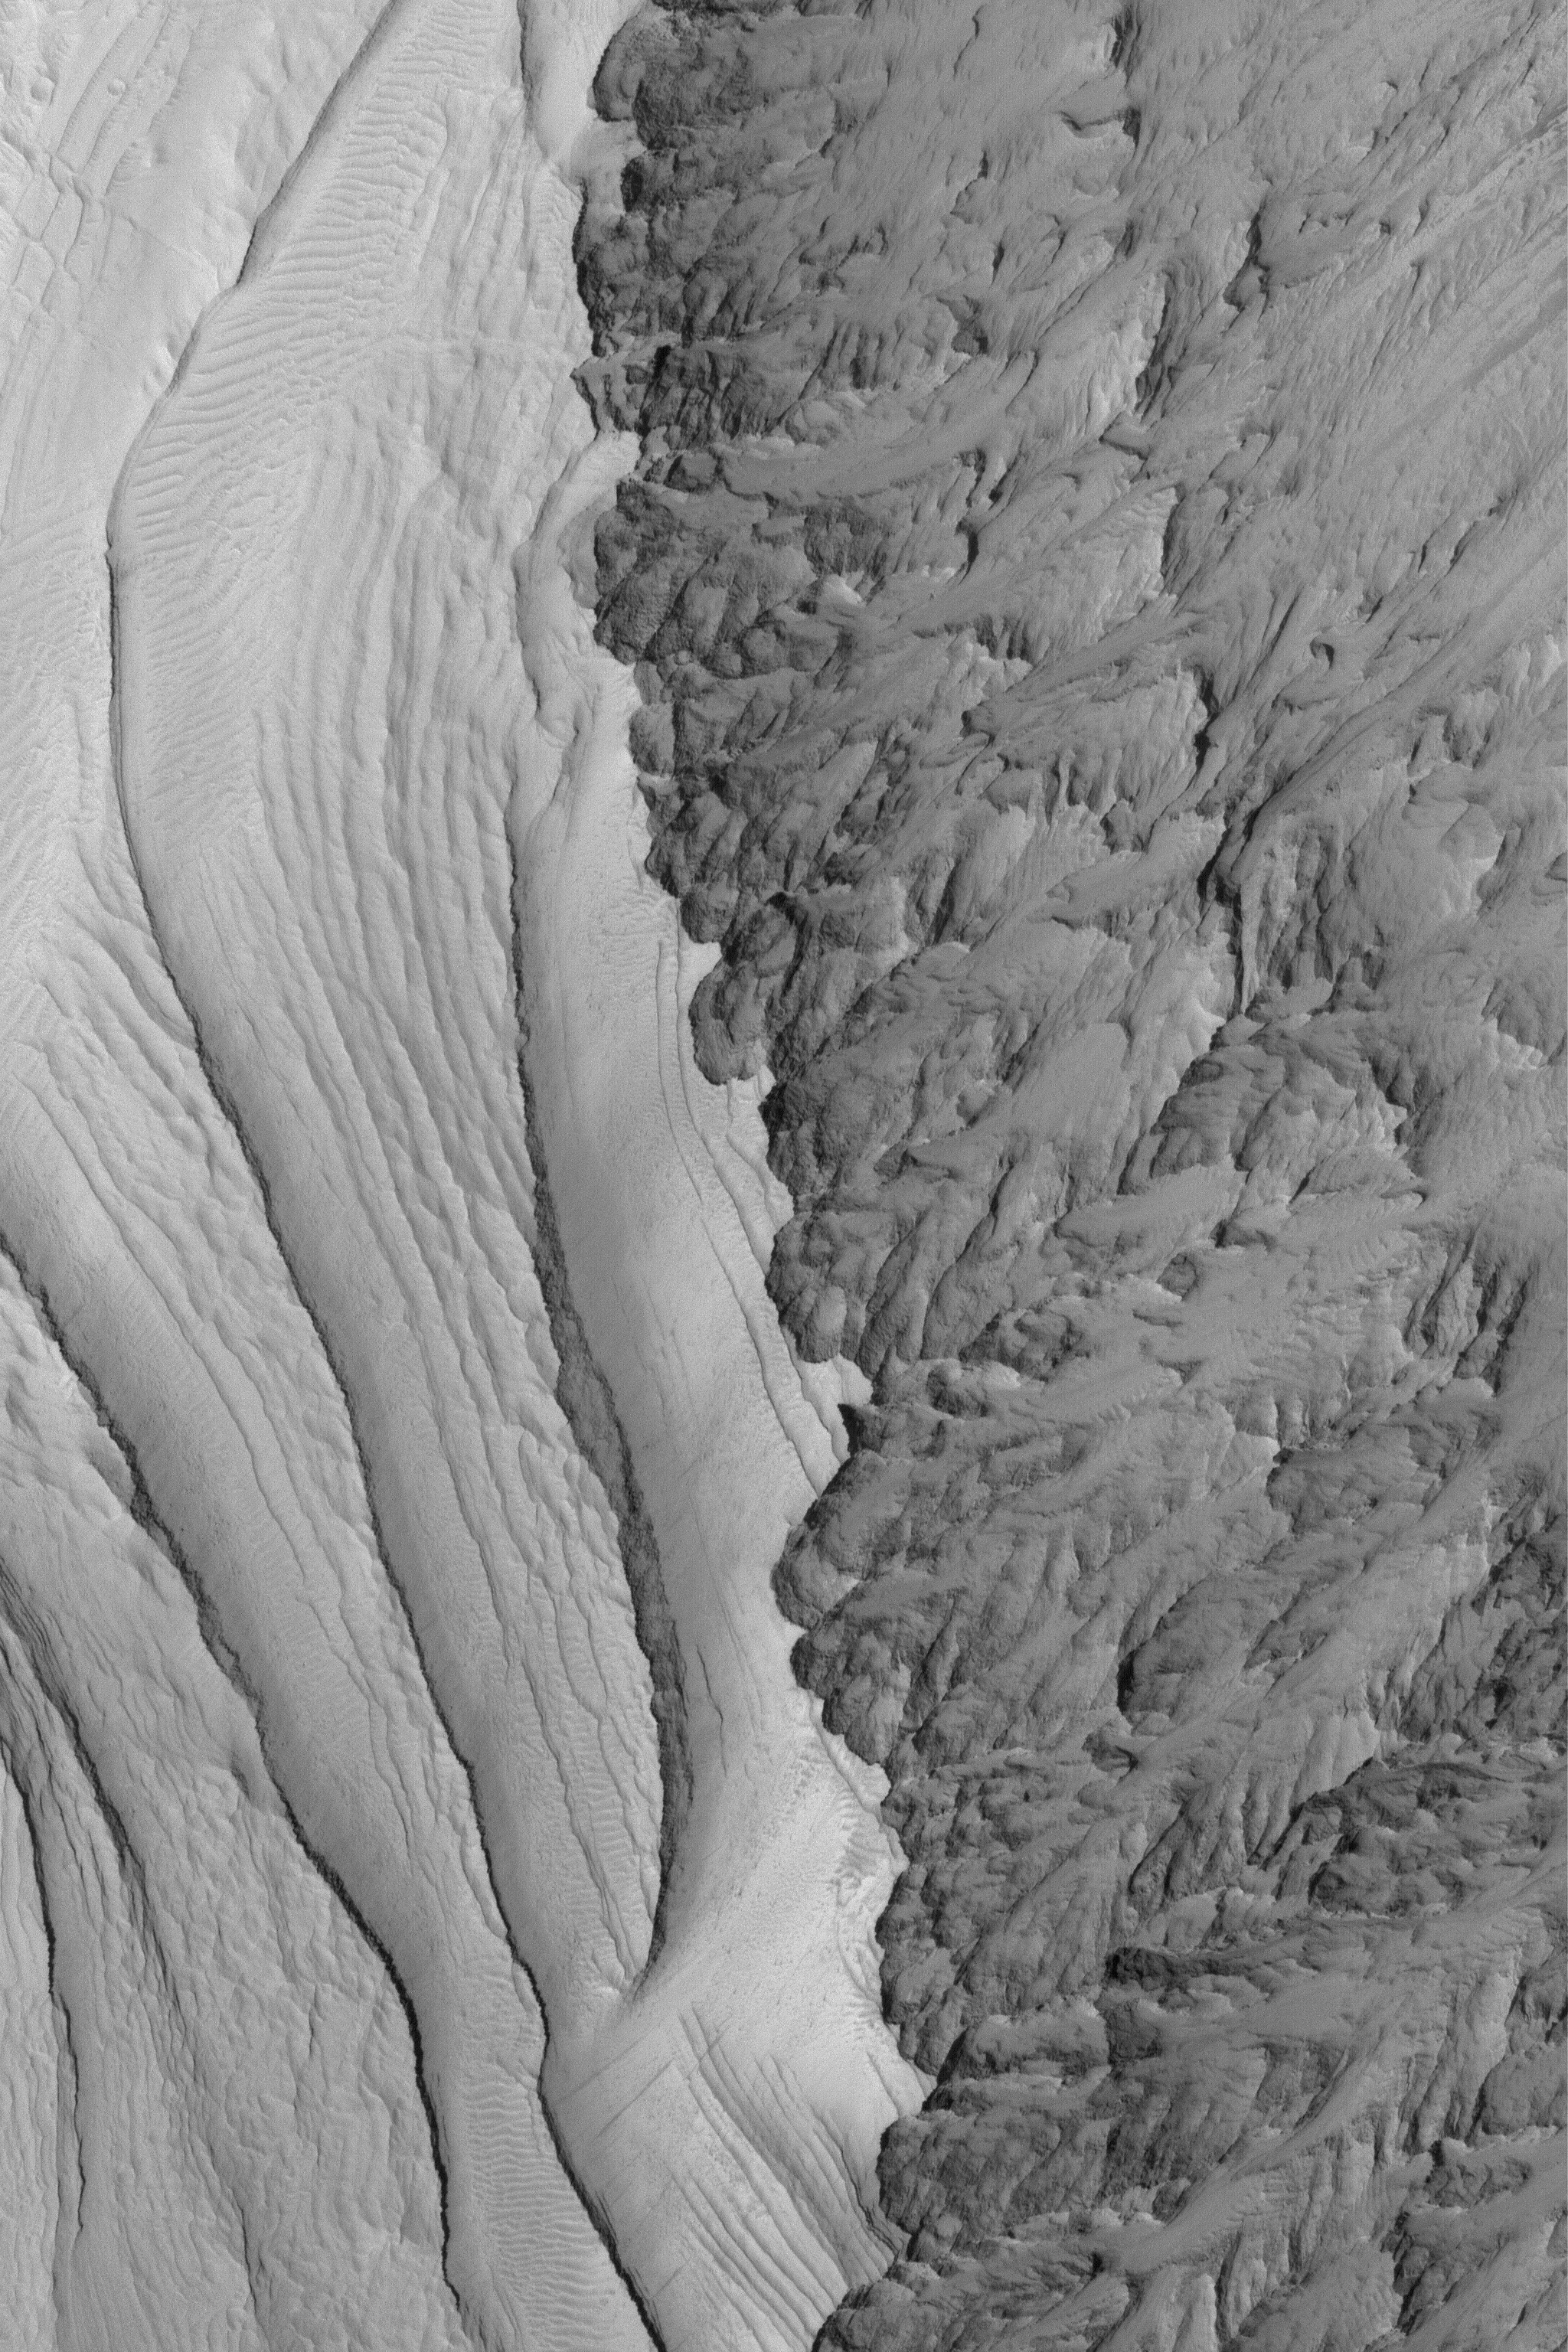

East Candor Layers

3 April 2004
This Mars Global Surveyor (MGS) Mars Orbiter Camera (MOC) image shows dust-mantled layer exposures (left) in east Candor Chasma, one of the troughs of the Valles Marineris system. Erosion of the steeper slope (right) has disrupted the expression of layered material, indicating that some layered materials on Mars may not be recognized as such, depending upon how the materials have been degraded. This image is located near 7.8°S, 65.6°W. The image covers an area about 3 km (1.9 mi) across. Sunlight illuminates the scene from the left.

Credit: NASA/JPL/Malin Space Science Systems